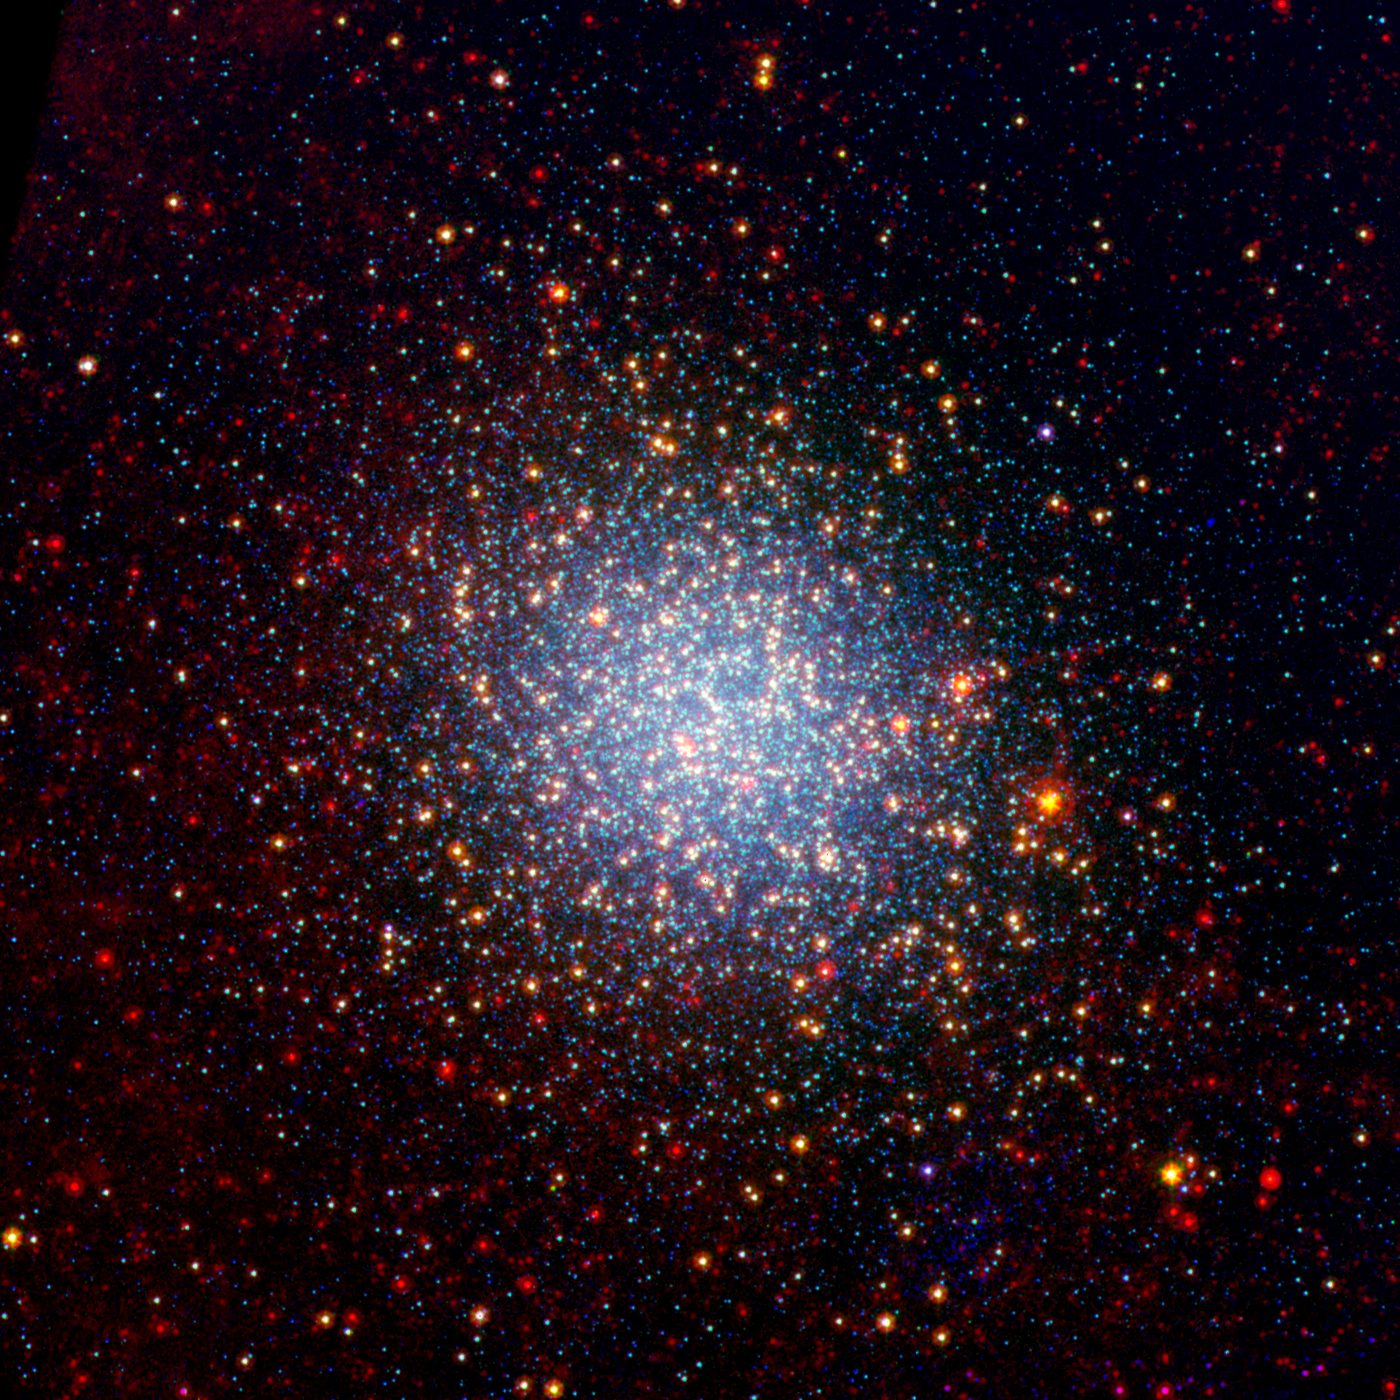

Globular Cluster Omega Centauri Looks Radiant in Infrared

A cluster brimming with millions of stars glistens like an iridescent opal in this image from NASA's Spitzer Space Telescope. Called Omega Centauri, the sparkling orb of stars is like a miniature galaxy. It is the biggest and brightest of the 150 or so similar objects, called globular clusters, that orbit around the outside of our Milky Way galaxy. Stargazers at southern latitudes can spot the stellar gem with the naked eye in the constellation Centaurus.

Globular clusters are some of the oldest objects in our universe. Their stars are over 12 billion years old, and, in most cases, formed all at once when the universe was just a toddler. Omega Centauri is unusual in that its stars are of different ages and possess varying levels of metals, or elements heavier than boron. Astronomers say this points to a different origin for Omega Centauri than other globular clusters: they think it might be the core of a dwarf galaxy that was ripped apart and absorbed by our Milky Way long ago.

In this new view of Omega Centauri, Spitzer's infrared observations have been combined with visible-light data from the National Science Foundation's Blanco 4-meter telescope at Cerro Tololo Inter-American Observatory in Chile. Visible-light data with a wavelength of .55 microns is colored blue, 3.6-micron infrared light captured by Spitzer's infrared array camera is colored green and 24-micron infrared light taken by Spitzer's multiband imaging photometer is colored red.

Where green and red overlap, the color yellow appears. Thus, the yellow and red dots are stars revealed by Spitzer. These stars, called red giants, are more evolved, larger and dustier. The stars that appear blue were spotted in both visible and 3.6-micron-, or near-, infrared light. They are less evolved, like our own sun. Some of the red spots in the picture are distant galaxies beyond our own.

Credit: NASA/JPL-Caltech/NOAO/AURA/NSF, NASA/JPL-Caltech/M.Boyer (University of Minnesota)